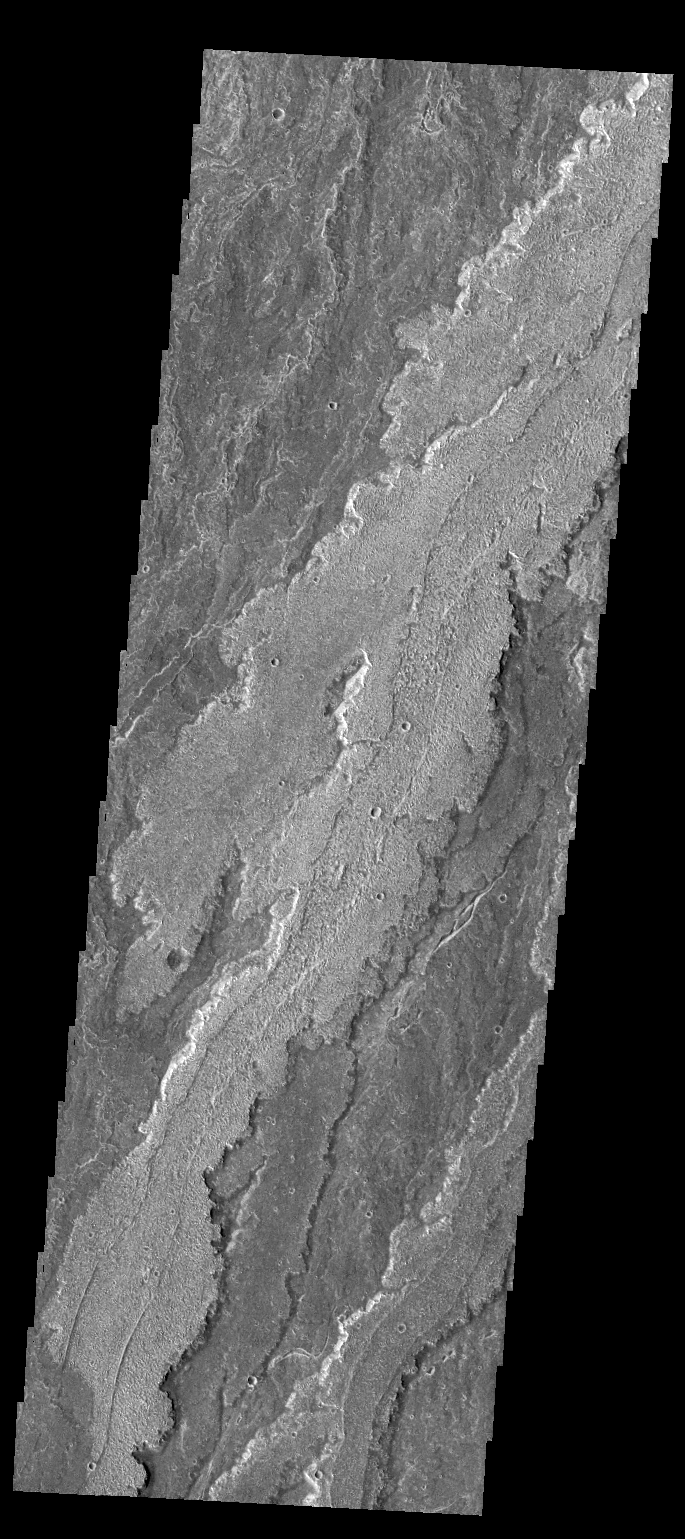

Daedalia Planum

Today’s VIS image shows a small portion of the lava flows that make up Daedalia Planum.

Credit: NASA/JPL/ASU